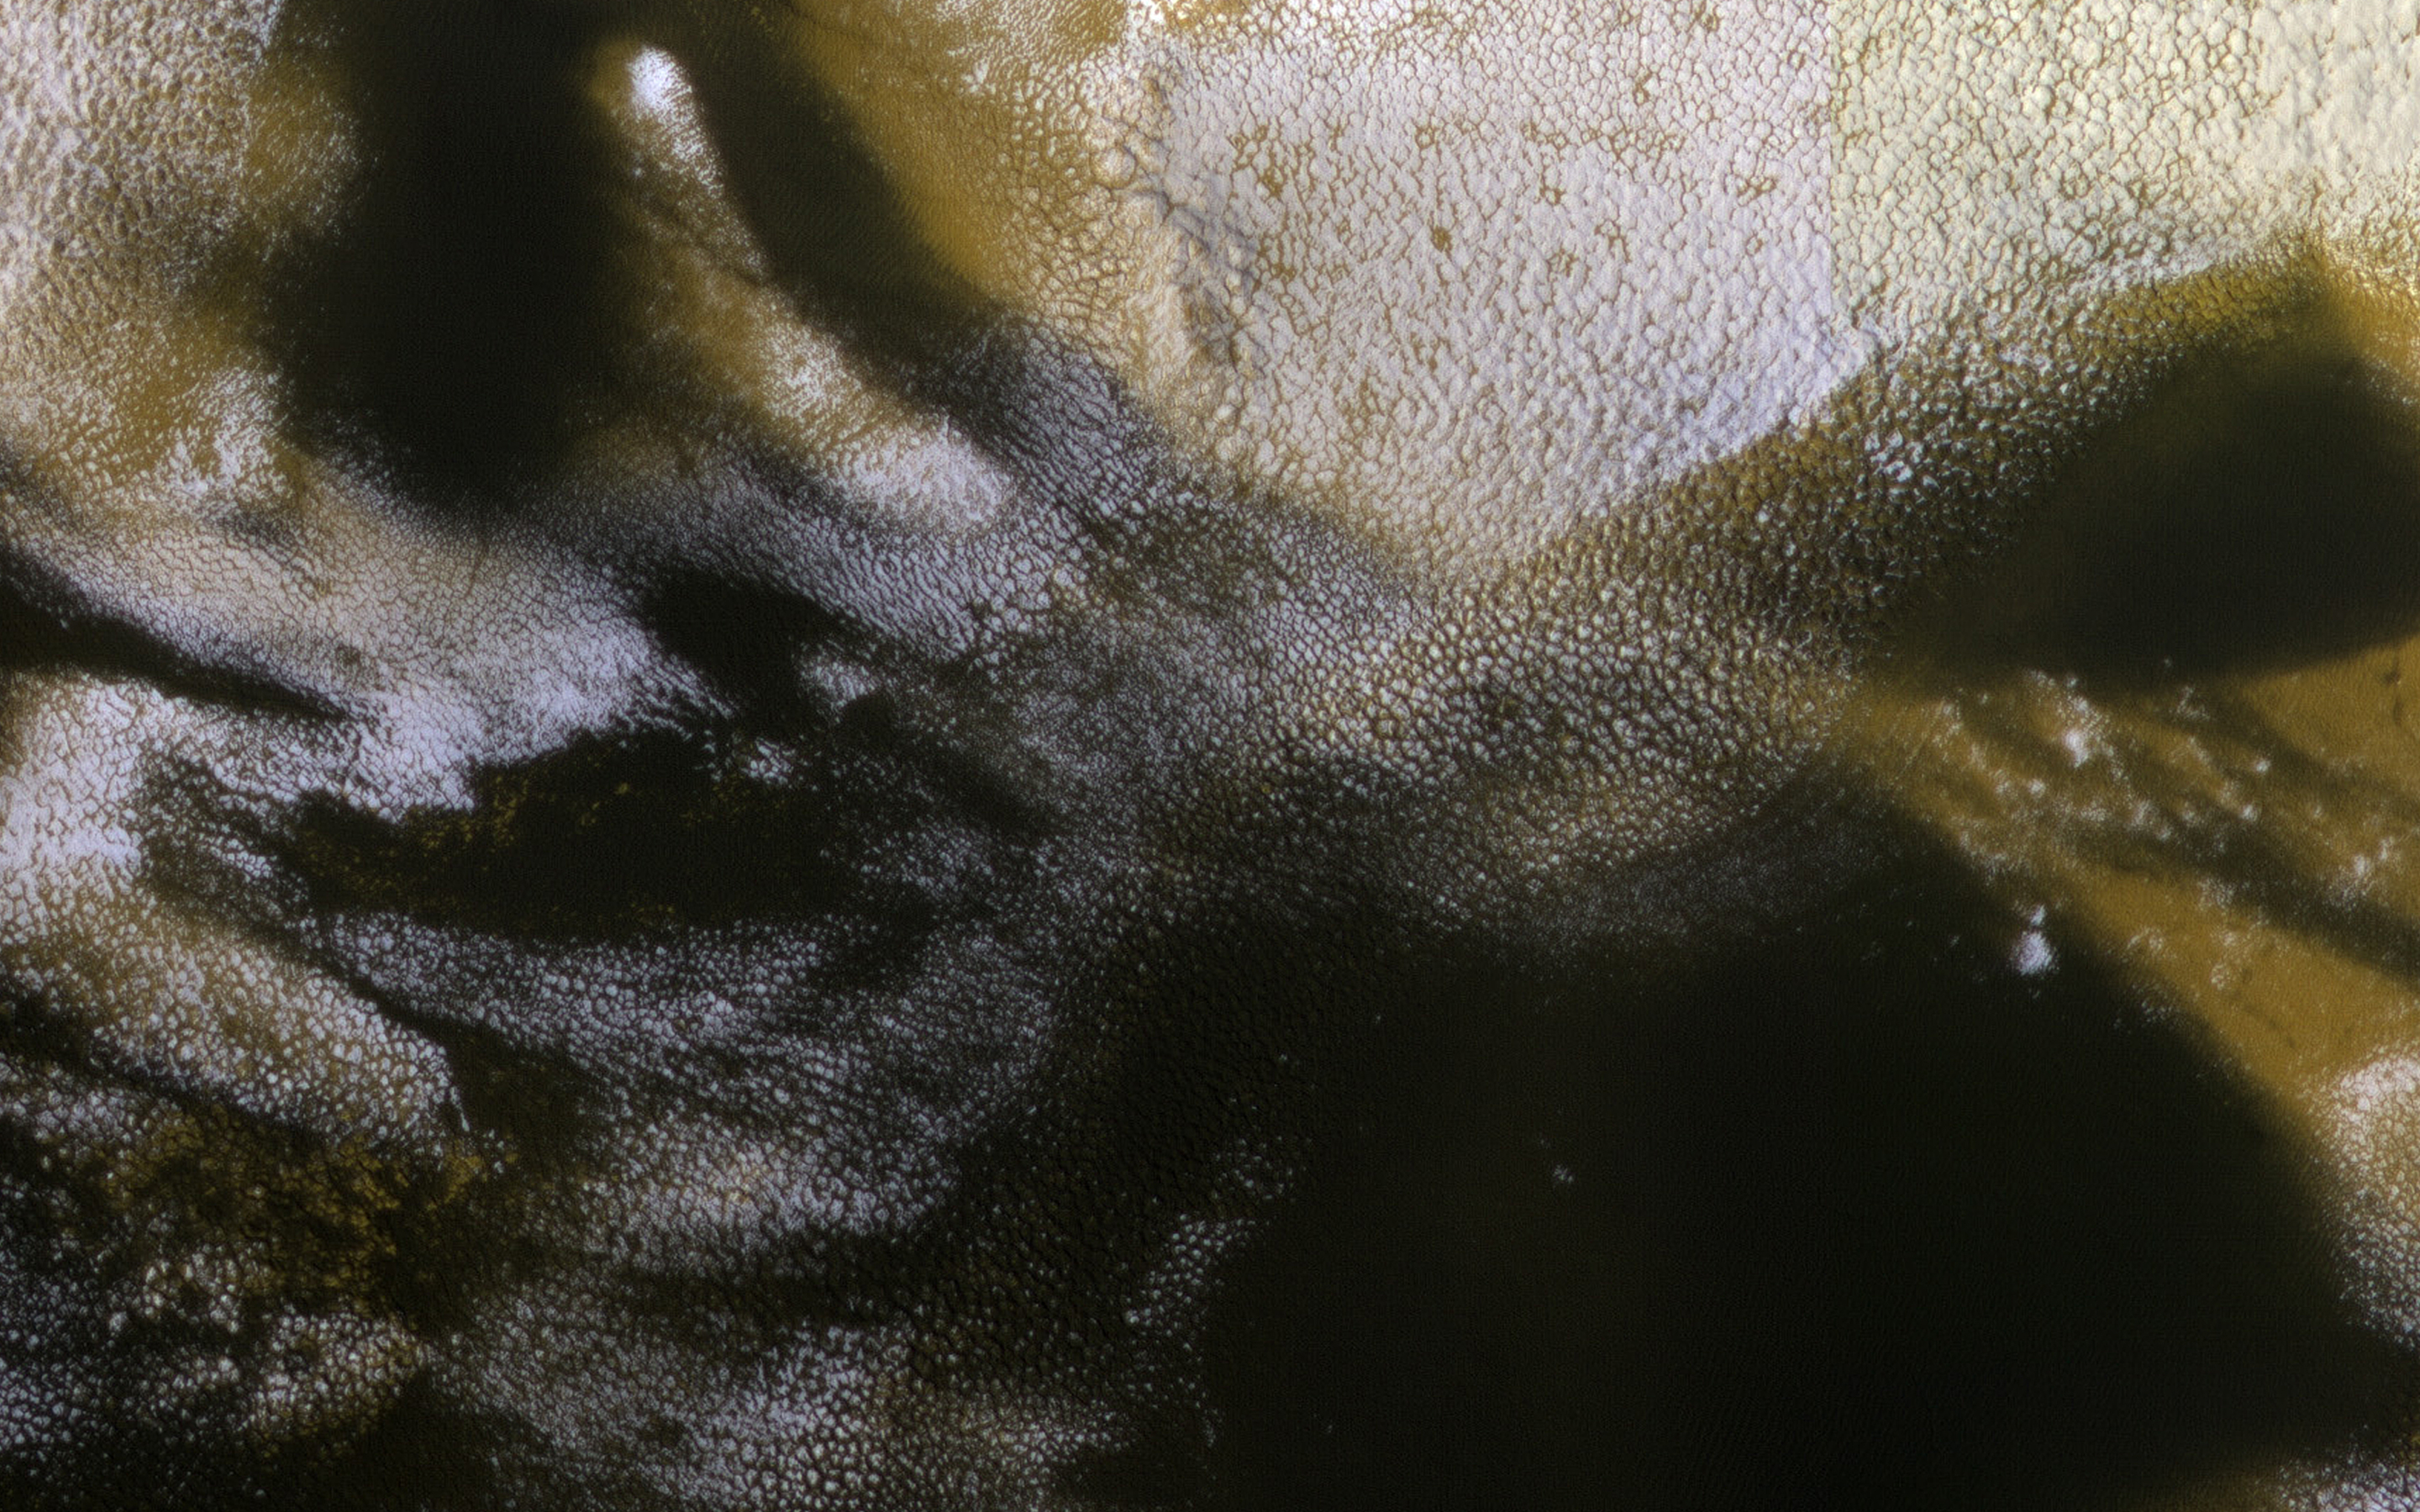

Dark Sand at the Margin

This image covers the boundary between north polar ice and nearby polar sand dunes. The color data clearly distinguishes between the bright ice, dark sand, and reddish dust.

An animation compares an exact same area to how it appeared in March 2009 at the same Martian time of year. The dark sand appears to be on the move, covering much of this area that was formerly bright ice or dust-covered ice. However, this may also show year-on-year variability of seasonal processes. In other words, this area may have looked similar in 2009 a month or so after the HiRISE image was acquired. The seasonal defrosting patterns vary from year to year, perhaps depending on dust storm activity.

The map is projected here at a scale of 25 centimeters (9.8 inches) per pixel. (The original image scale is 31.9 centimeters [12.6 inches] per pixel [with 1 x 1 binning]; objects on the order of 96 centimeters [37.8 inches] across are resolved.) North is up.

The University of Arizona, in Tucson, operates HiRISE, which was built by Ball Aerospace & Technologies Corp., in Boulder, Colorado. NASA’s Jet Propulsion Laboratory, a division of Caltech in Pasadena, California, manages the Mars Reconnaissance Orbiter Project for NASA’s Science Mission Directorate, Washington.

Credit: NASA/JPL-Caltech/University of Arizona